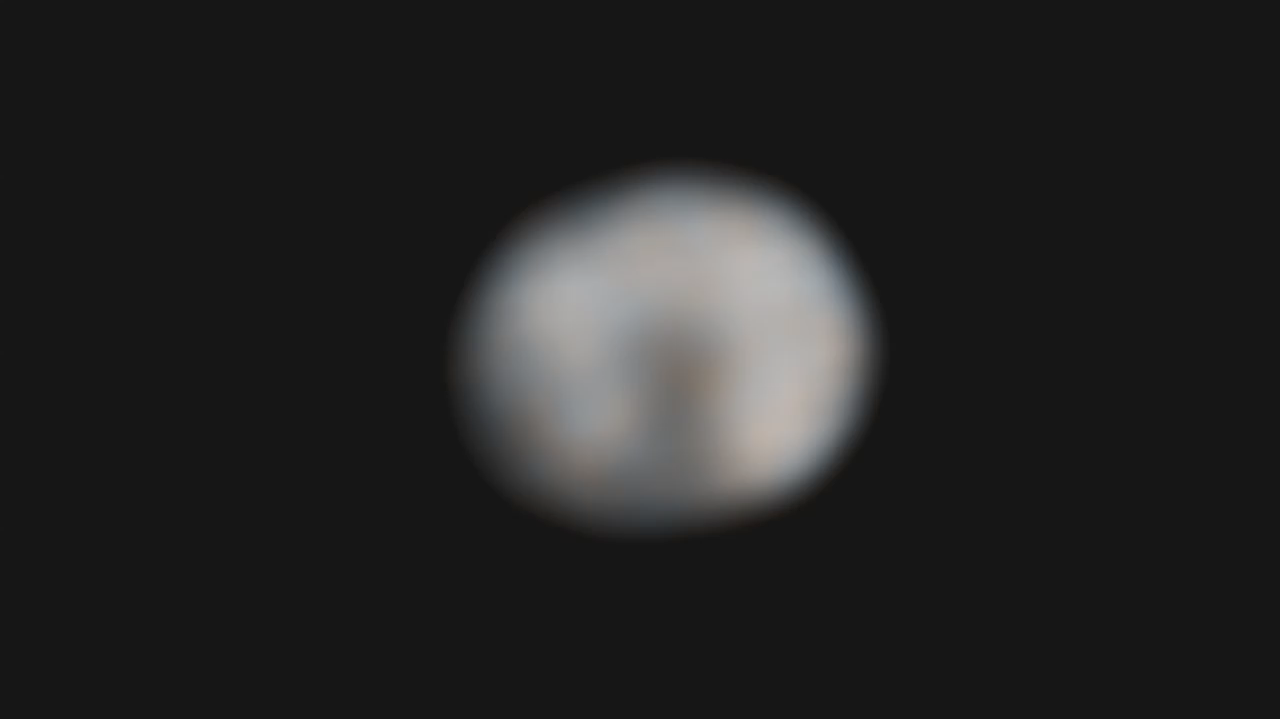

A New Spin on Vesta

Astronomers combined 146 exposures taken by NASA’s Hubble Space Telescope to make this 73-frame movie of the asteroid Vesta’s rotation. Vesta completes a rotation every 5.34 hours.

Hubble’s Wide Field Camera 3 observed the potato-shaped asteroid in preparation for the visit by NASA’s Dawn spacecraft in 2011. The telescope’s sharp “eye” can see features as small as about 40 kilometers (25 miles) across in the images used to construct the movie.

The movie shows the difference in brightness and color on the asteroid’s surface. These characteristics hint at the large-scale features that the Dawn spacecraft will see when it arrives at the potato-shaped Vesta in July 2011.

The asteroid is somewhat like our moon, with ancient lava beds (the dark patches) and powdery debris, the pulverized remains of impacts (the orange-colored areas). A flattened area on one end of Vesta is a giant impact crater formed by a collision billions of years ago. The crater is 460 kilometers (285 miles) across, close to Vesta’s roughly 530-kilometer (330-mile) diameter. The asteroid is about the size of Arizona.

Vesta is one of the largest of a reservoir of about 100,000 asteroids, the leftover material from the formation of our solar system planets 4.6 billion years ago.

Astronomers combined images of Vesta in near-ultraviolet and blue light to make the movie. The Hubble observations were made on Feb. 25 and Feb. 28, 2010.

The Dawn mission to Vesta and Ceres is managed by the Jet Propulsion Laboratory, a division of the California Institute of Technology in Pasadena, for NASA’s Science Mission Directorate, Washington. The University of California, Los Angeles, is responsible for overall Dawn mission science. Other scientific partners include Planetary Science Institute, Tucson, Ariz.; Max Planck Institute for Solar System Research, Katlenburg-Lindau, Germany; DLR Institute for Planetary Research, Berlin, Germany; Italian National Institute for Astrophysics, Rome; and the Italian Space Agency, Rome. Orbital Sciences Corporation of Dulles, Va., designed and built the Dawn spacecraft.

Credit: NASA/ESA/STScI/UMd